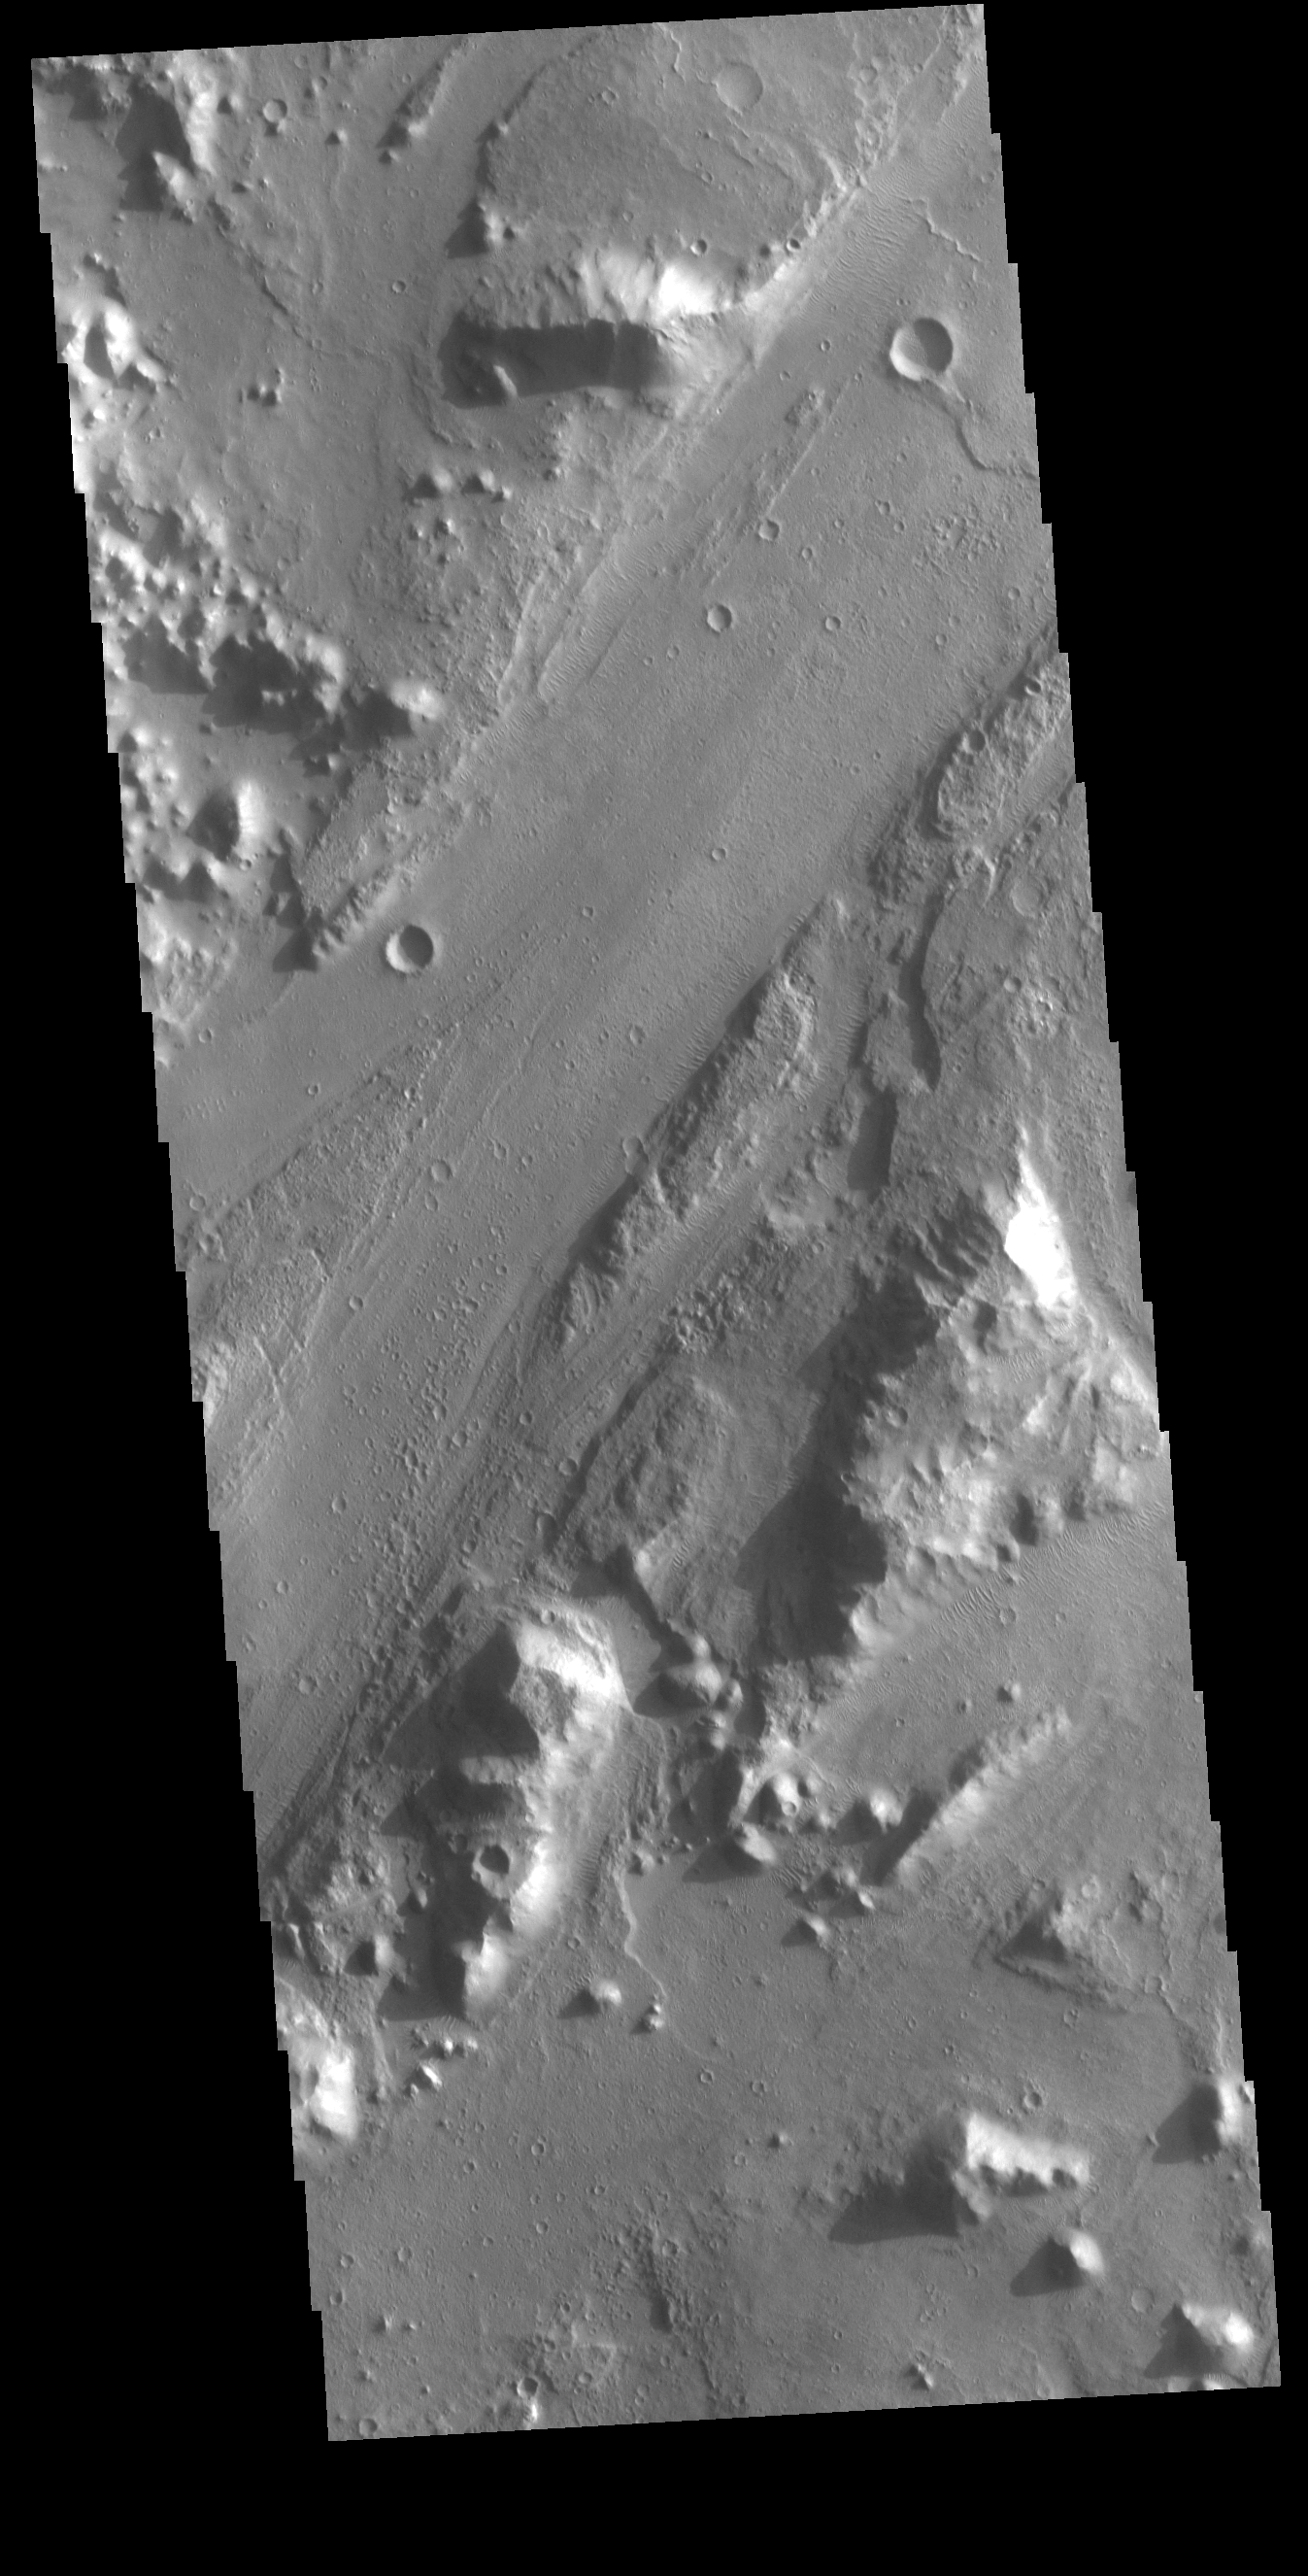

Morava Valles

Today’s VIS image shows a section of Morava Valles. Morava Valles is located in Margaritifer Terra.

Credit: NASA/JPL-Caltech/ASU